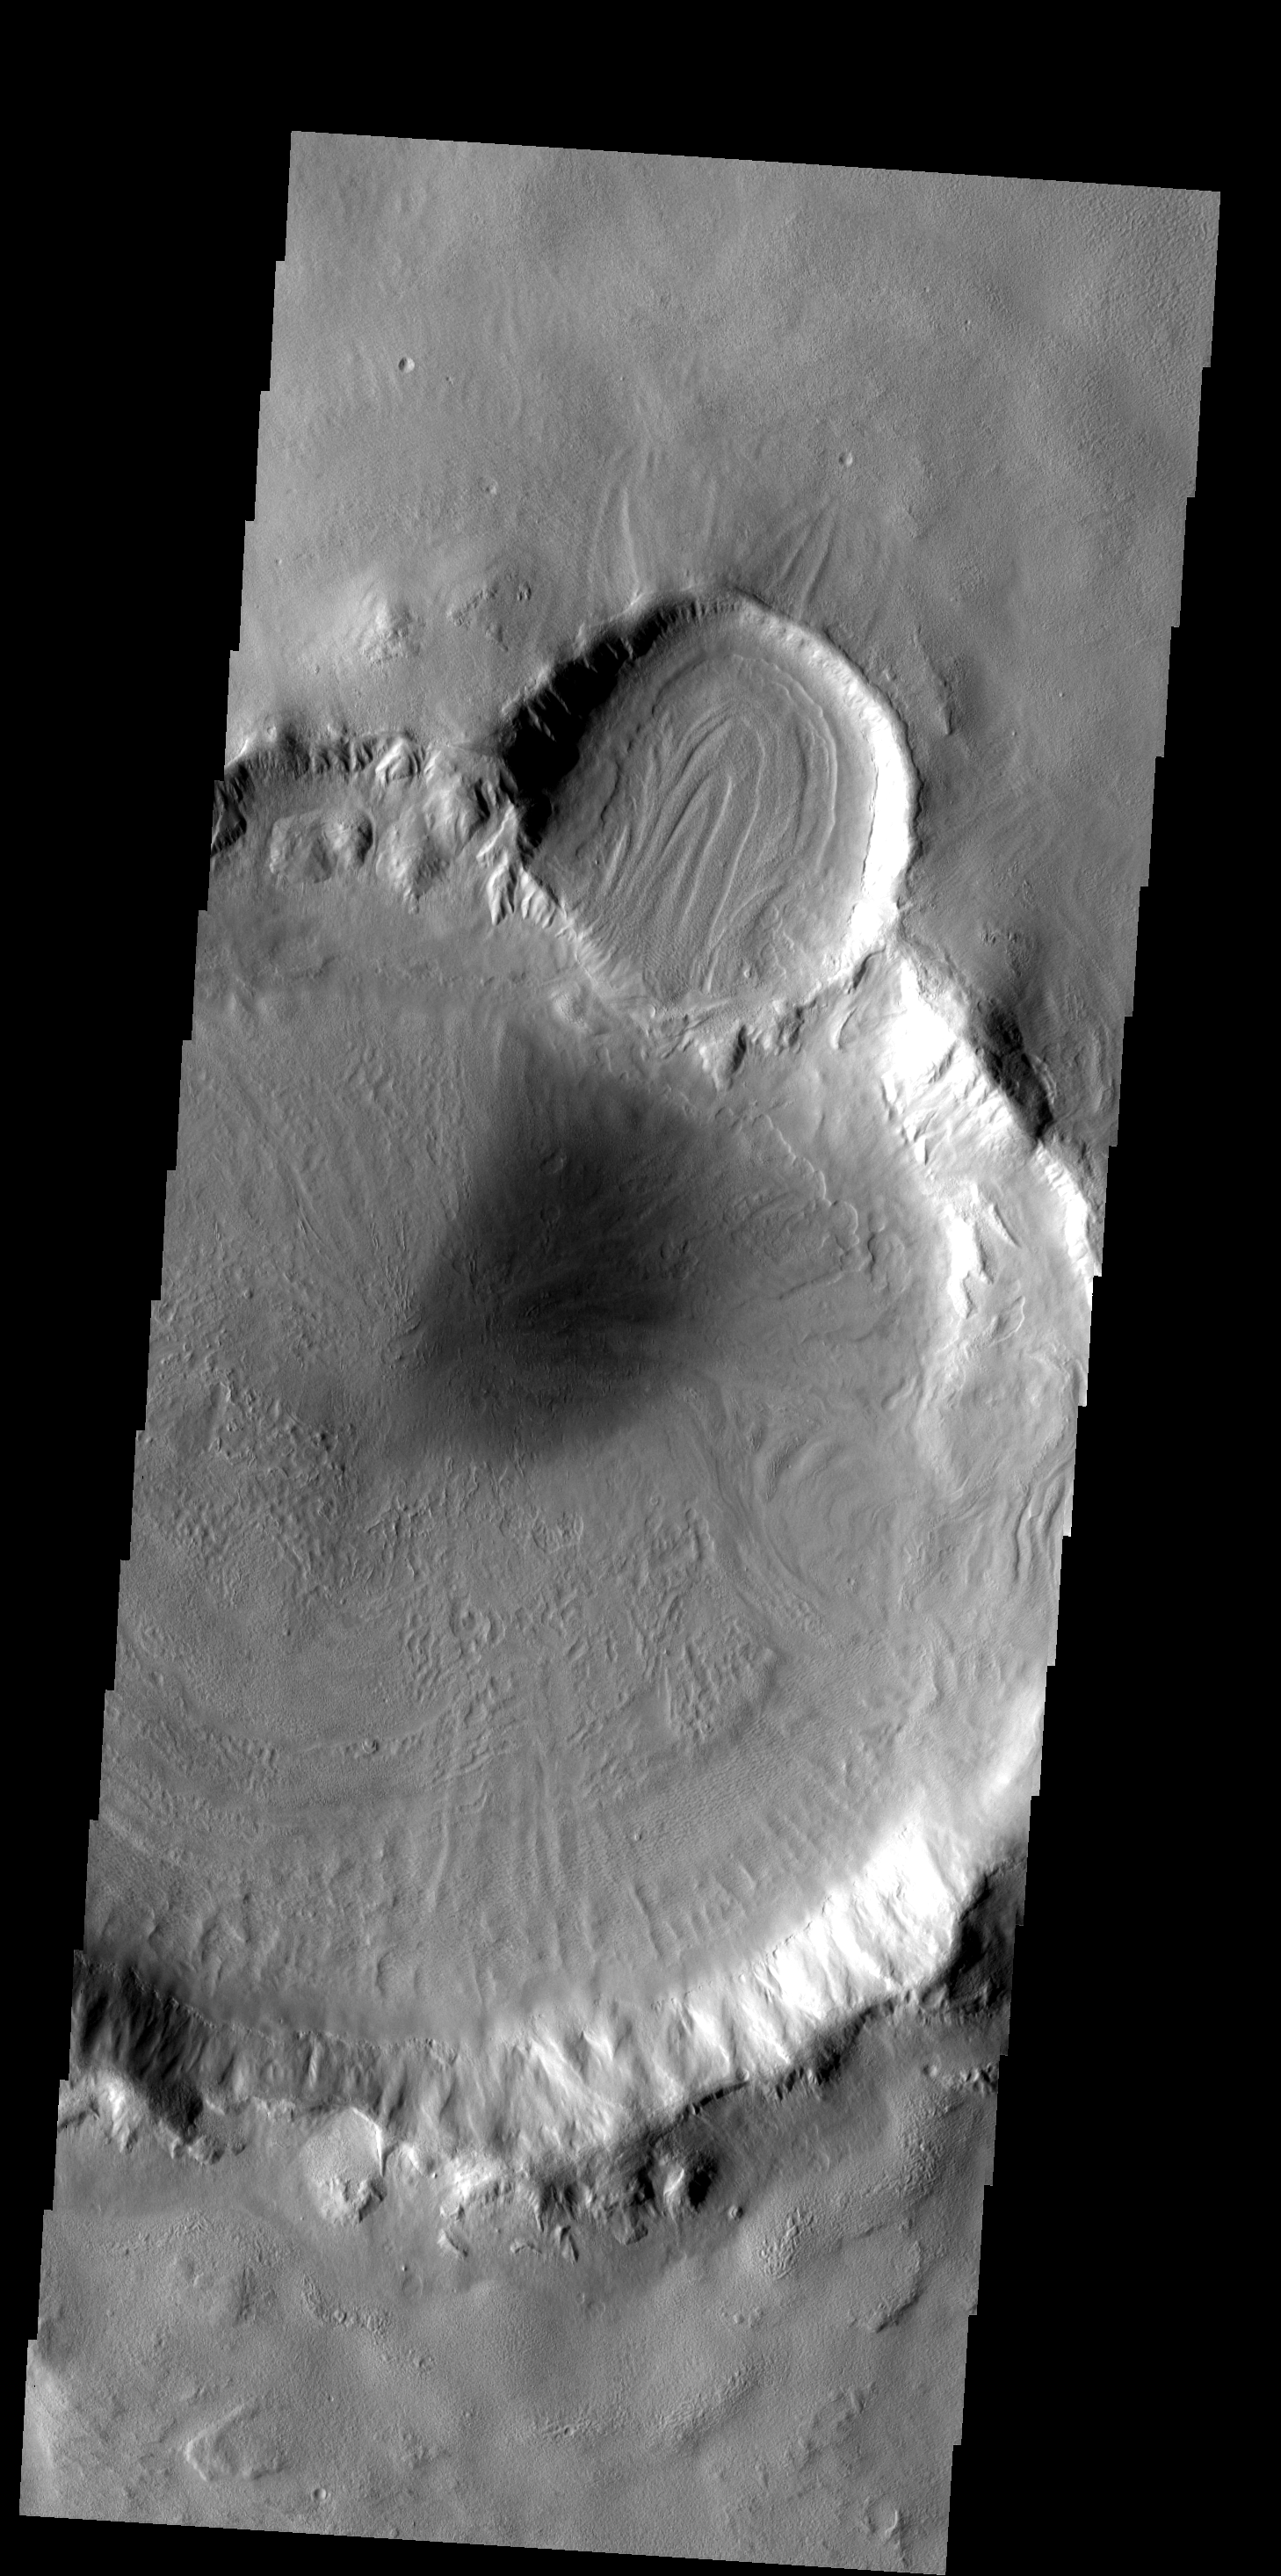

Floor Flow

The patterns on the floor of these craters indicates that a volitile, such as ice, likely was present in the floor material.

Image information: VIS instrument. Latitude 42.9N, Longitude 157.9E. 19 meter/pixel resolution.

Please see the THEMIS Data Citation Note for details on crediting THEMIS images.

Note: this THEMIS visual image has not been radiometrically nor geometrically calibrated for this preliminary release. An empirical correction has been performed to remove instrumental effects. A linear shift has been applied in the cross-track and down-track direction to approximate spacecraft and planetary motion. Fully calibrated and geometrically projected images will be released through the Planetary Data System in accordance with Project policies at a later time.

NASA’s Jet Propulsion Laboratory manages the 2001 Mars Odyssey mission for NASA’s Office of Space Science, Washington, D.C. The Thermal Emission Imaging System (THEMIS) was developed by Arizona State University, Tempe, in collaboration with Raytheon Santa Barbara Remote Sensing. The THEMIS investigation is led by Dr. Philip Christensen at Arizona State University. Lockheed Martin Astronautics, Denver, is the prime contractor for the Odyssey project, and developed and built the orbiter. Mission operations are conducted jointly from Lockheed Martin and from JPL, a division of the California Institute of Technology in Pasadena.

Credit: NASA/JPL/ASU